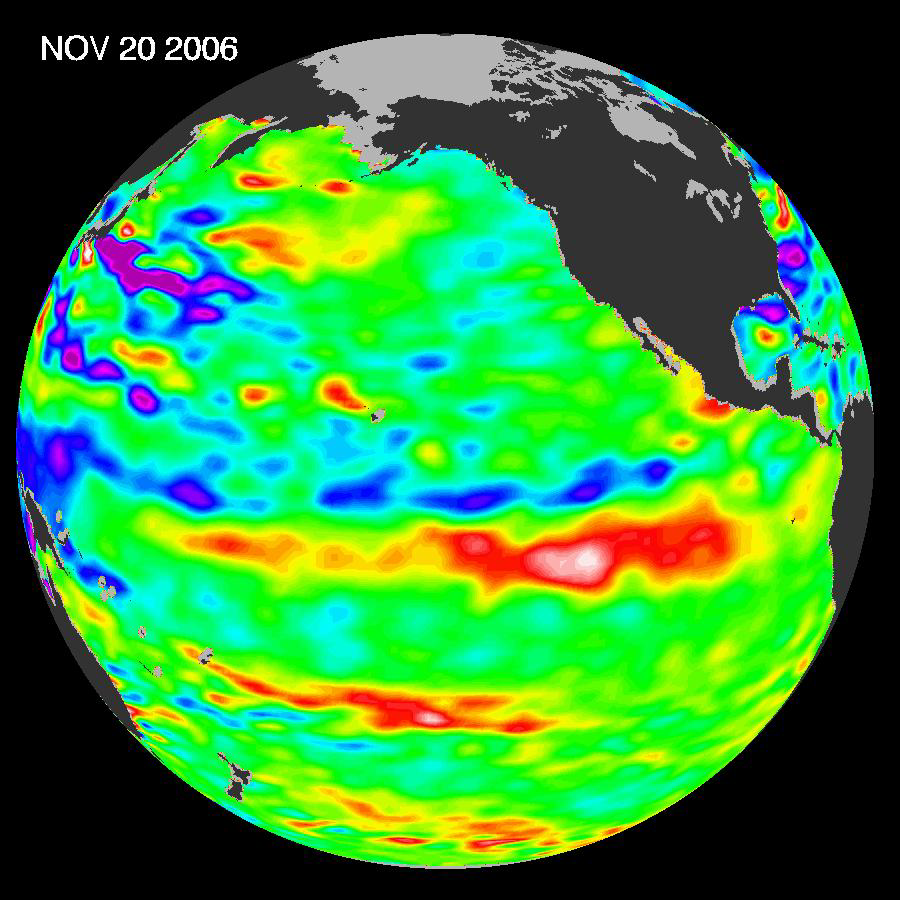

Jason Celebrates 5th Anniversary as El Niño Builds, Warm Kelvin Wave Surges Toward South America

Recent sea-level height data from the Jason-1 altimetric satellite show that continuing weaker-than-normal trade winds in the western and central equatorial Pacific have triggered another strong, eastward moving, warm Kelvin wave. In the eastern equatorial Pacific, this “warm wave” appears as the large area of higher-than-normal sea surface heights (warmer-than-normal sea surface temperatures) between 140 degrees W and 110 degrees W. A series of these types of events that began in August 2006 have contributed to the present El Niño condition.

“In the American west where we are struggling under drought conditions, we welcome this modest, potentially rain-delivering El Niño,” said JPL oceanographer Dr. Bill Patzert.

“The Jason-1 measurements are being used by several teams of international scientists to study the physics of El Niño to improve our ability to predict future events,” said Dr. Lee-Lueng Fu, JPL Jason-1 project scientist.

This image was created with data collected by the U.S./French satellite during a 10-day period centered on November 20, 2007. It shows a red area in the eastern equatorial Pacific that is about 10 centimeters (4 inches) above normal. These regions contrast with the western equatorial Pacific, where lower-than-normal sea levels (blue areas) continue that are between 5 and 13 centimeters (2 and 5 inches) below normal. Along the equator, the red sea surface heights equate to sea surface temperature departures greater than one to two degrees Celsius (two to four degrees Fahrenheit).

This Jason-1 image shows sea surface height anomalies with the seasonal cycle (the effects of summer, fall, winter, and spring) and trend removed. The differences between what we see and what is normal for different times and regions are called anomalies, or residuals. When oceanographers and climatologists view these “anomalies” they can identify unusual patterns and can tell us how heat is being stored in the ocean to influence future planetary climate events.

The U.S. portion of the Jason-1 mission is managed by JPL for NASA’s Science Mission Directorate, Washington, D.C. Research on Earth’s oceans using Jason-1 and other space-based capabilities is conducted by NASA’s Science Mission Directorate to better understand and protect our home planet.

Credit: NASA/JPL Ocean Surface Topography Team